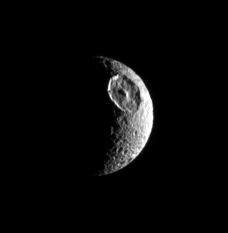

Positive ID

The great basin that interrupts the contours of this moon’s crescent identifies the satellite unmistakably as Mimas. The giant crater Herschel (130 kilometers, or 80 miles wide) is this moon’s most obvious feature.

North on Mimas (397 kilometers, or 247 miles across) is up and rotated 23 degrees to the left.

The image was taken in visible light with the Cassini spacecraft narrow-angle camera on Sept. 8, 2006 at a distance of approximately 534,000 kilometers (331,000 miles) from Mimas and at a Sun-Mimas-spacecraft, or phase, angle of 115 degrees. Image scale is 3 kilometers (2 miles) per pixel.

The Cassini-Huygens mission is a cooperative project of NASA, the European Space Agency and the Italian Space Agency. The Jet Propulsion Laboratory, a division of the California Institute of Technology in Pasadena, manages the mission for NASA’s Science Mission Directorate, Washington, D.C. The Cassini orbiter and its two onboard cameras were designed, developed and assembled at JPL. The imaging operations center is based at the Space Science Institute in Boulder, Colo.

Credit: NASA/JPL/Space Science Institute